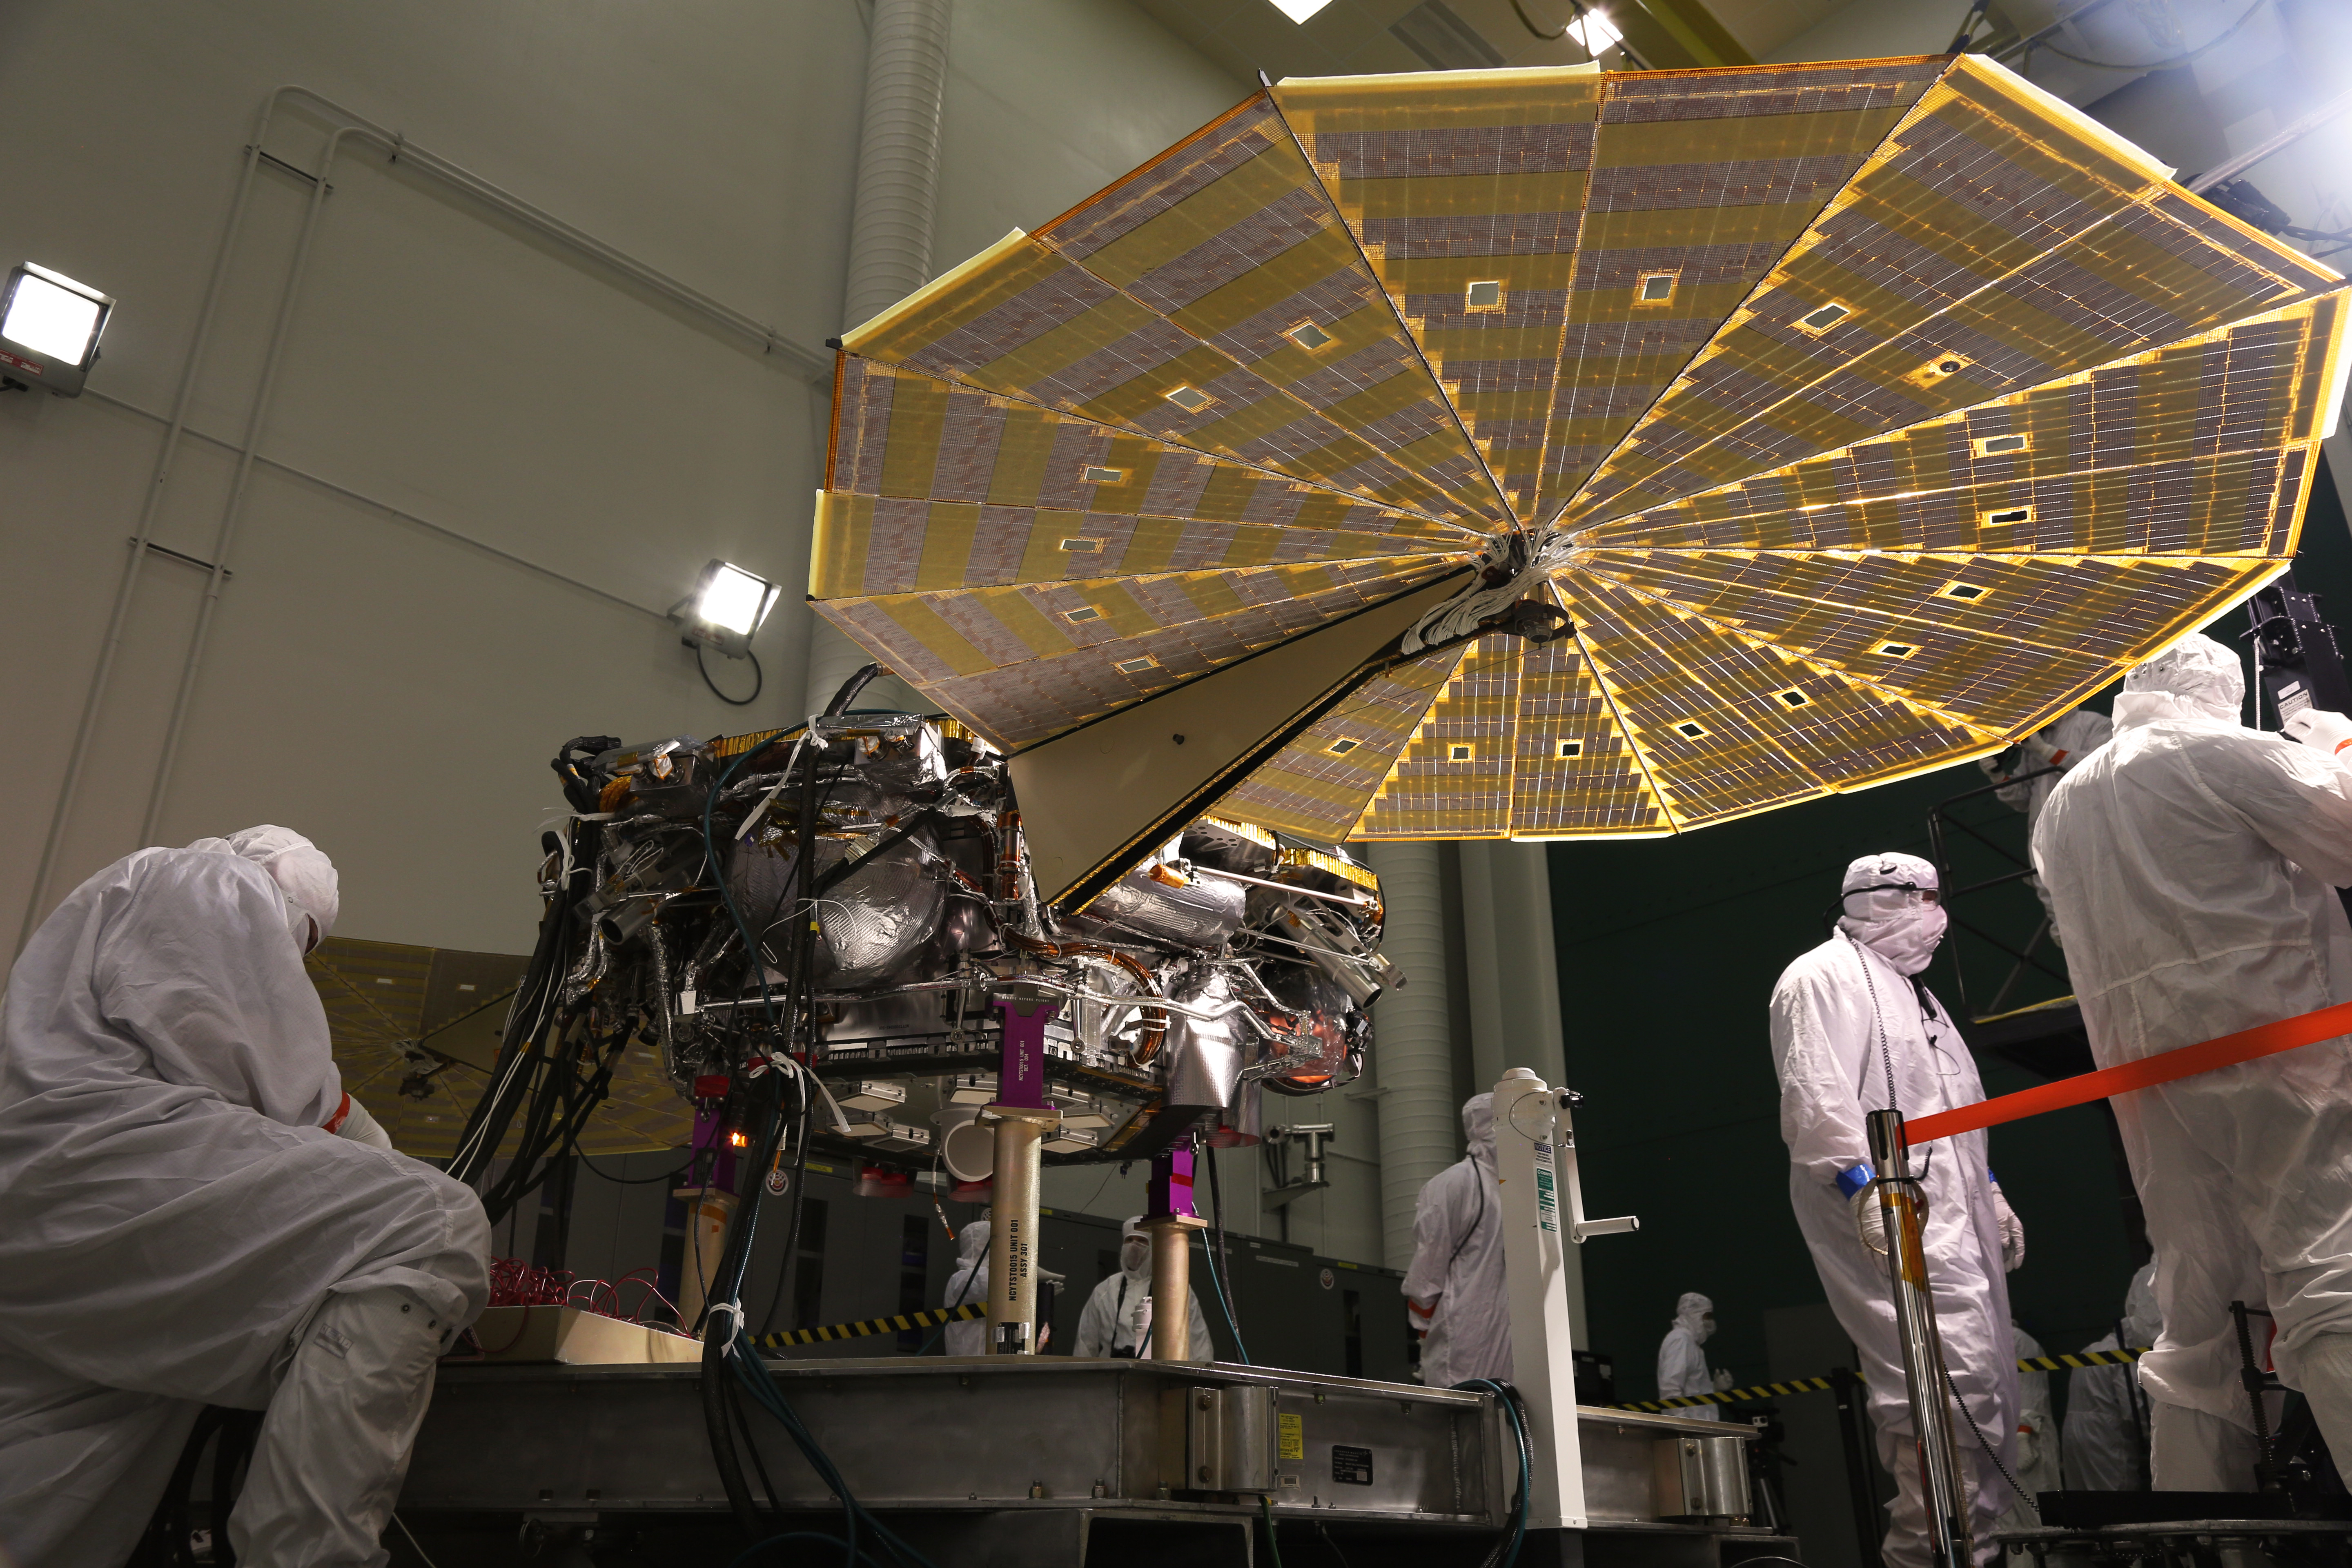

InSight Lander Solar Array Test

View the time lapse video

While in the landed configuration for the last time before arriving on Mars, NASA’s InSight lander was commanded to deploy its solar arrays to test and verify the exact process that it will use on the surface of the Red Planet. During the test on Jan. 23, 2018 from the Lockheed Martin clean room in Littleton, Colorado, engineers and technicians evaluated that the solar arrays fully deployed and conducted an illumination test to confirm that the solar cells were collecting power.

The InSight Project is managed by JPL, a division of the California Institute of Technology in Pasadena, for the NASA Science Mission Directorate, Washington. InSight is part of NASA’s Discovery Program, which is managed by NASA’s Marshall Space Flight Center in Huntsville, Alabama.

Credit: NASA/JPL-Caltech/Lockheed Martin